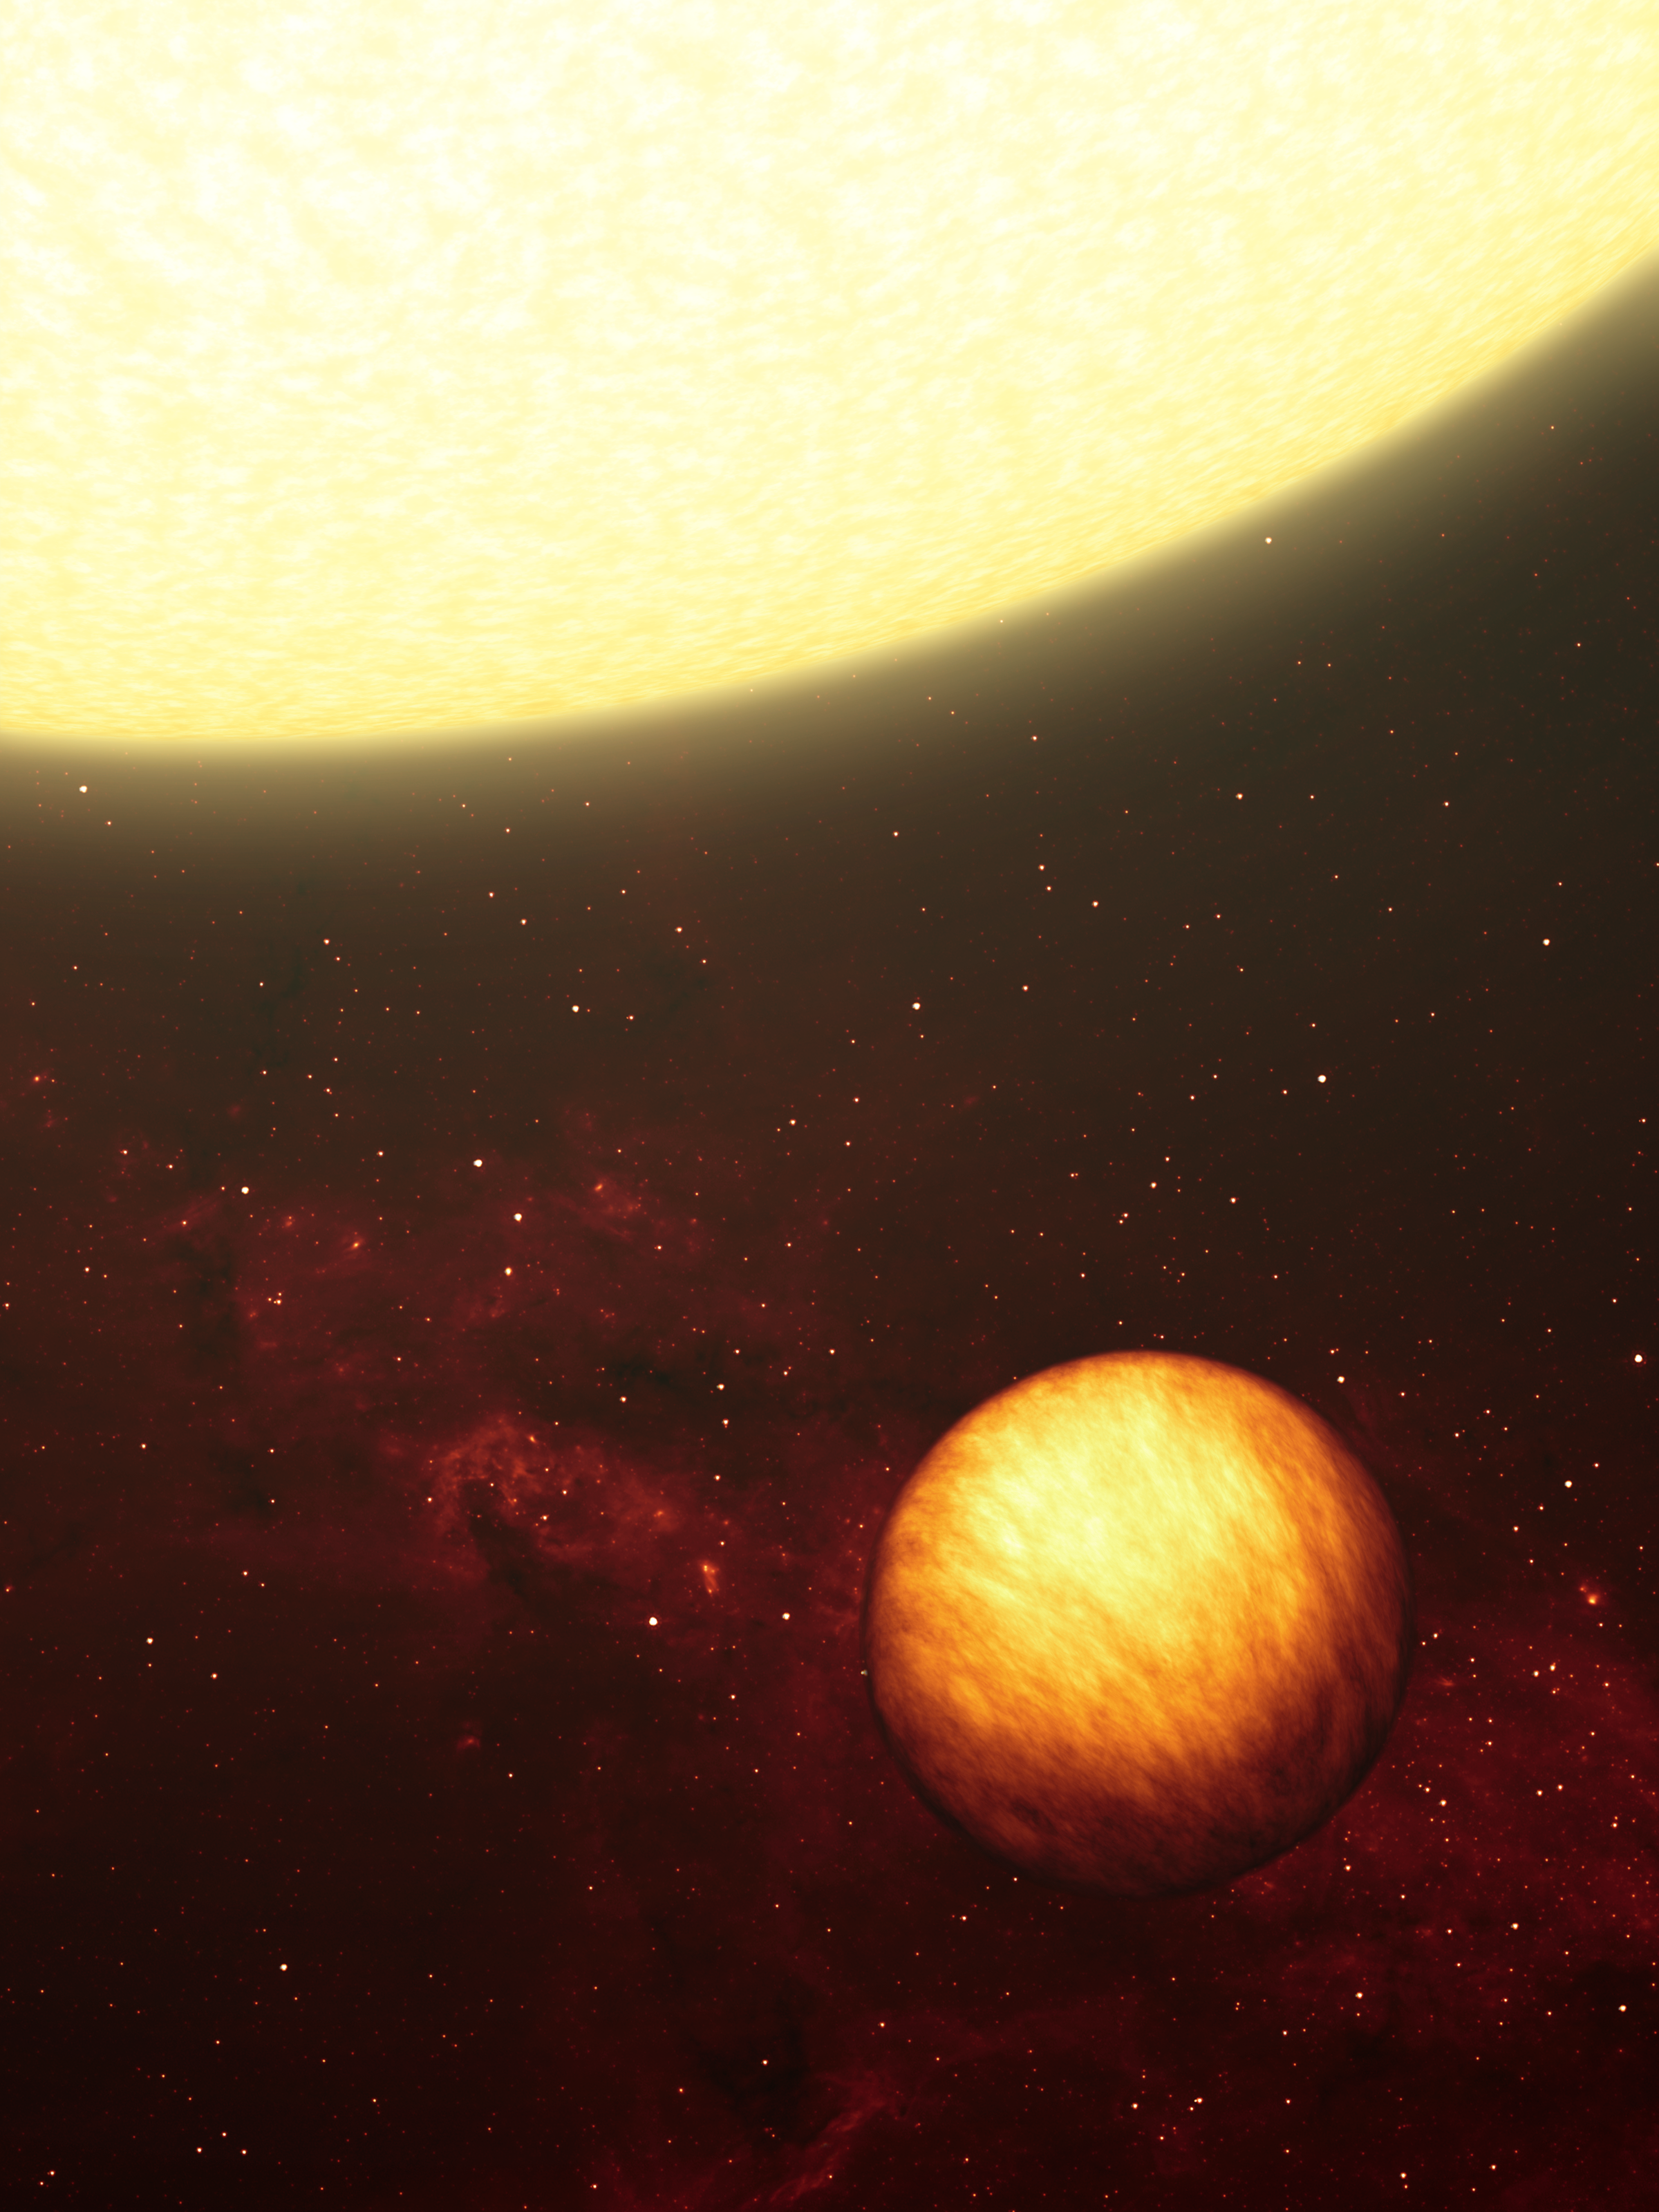

Exotic World Blisters Under the Sun (Artist Concept)

This artist’s concept shows a Jupiter-like planet soaking up the scorching rays of its nearby “sun.” NASA’s Spitzer Space Telescope used its heat-seeking infrared eyes to figure out that a gas-giant planet like the one depicted here is two-faced, with one side perpetually in the cold dark, and the other forever blistering under the heat of its star. The illustration portrays how the planet would appear to infrared eyes, showing temperature variations across its surface.

The planet, called Upsilon Andromedae b, was first discovered in 1996 around the star Upsilon Andromedae, located 40 light-years away in the constellation Andromeda. This star also has two other planets orbiting farther out.

Upsilon Andromedae b is what’s known as a “hot-Jupiter” planet, because it is made of gas like our Jovian giant, and it is hot, due to its tight, 4.6-day-long jaunt around its star. The toasty planet orbits at one-sixth the distance of Mercury from our own sun. It travels in a plane that is seen neither edge- nor face-on from our solar system, but somewhere in between. Scientists do not know how fast Upsilon Andromedae b is spinning on its axis, but they believe that it is tidally locked to its star, just as our locked moon forever hides its “dark side” from Earth’s view.

Spitzer observed Upsilon Andromedae b at five points during the planet’s trip around its star. The planet’s light levels went up or down, as detected by Spitzer, depending on whether the planet’s sunlit or dark side was pointed toward Earth. These data indicate that the temperature difference between the two hemispheres of the planet is about 1,400 degrees Celsius (2,550 degrees Fahrenheit).

According to astronomers, this means that the side of the planet that faces the star is always as hot as lava, while the other side could potentially be as cold as ice. Specifically, the hot side of the planet ranges from about 1,400 to 1,650 degrees Celsius (2,550 to 3,000 degrees Fahrenheit), and the cold side from about minus 20 to 230 degrees Celsius (minus 4 to 450 degrees Fahrenheit).

How can one side always be hot? The atmosphere of the planet must be absorbing and reradiating light fast enough that any heated gas circulating around the planet is cooled off before it reaches the dark side.

Credit: NASA/JPL-Caltech